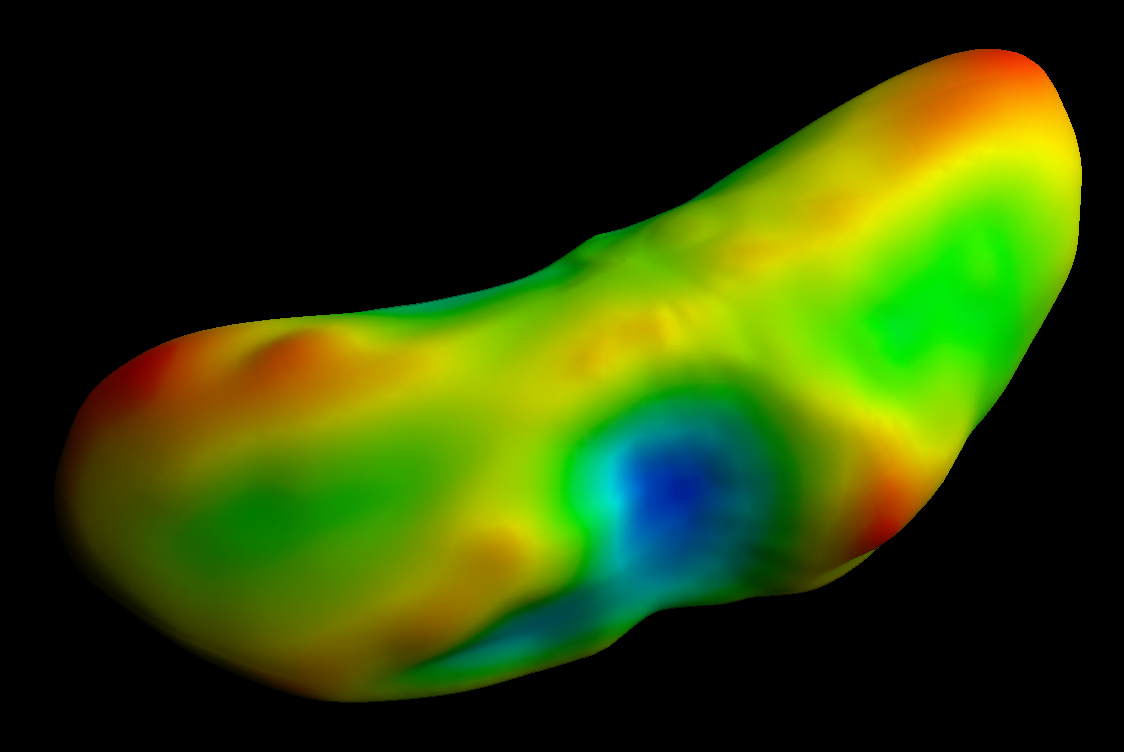

The Ups and Downs of Eros

While NEAR Shoemaker does not directly measure gravity on Eros’ surface, the spacecraft gathers other data that allow scientists to infer this measurement. Radio tracking has been analyzed to determine the asteroid’s gravitational “pull” on the orbiting spacecraft. The many images of the asteroid, plus range measurements from the laser altimeter, measure the body’s shape. Comparisons of the shape with the gravitational pull felt by the spacecraft from different parts of its orbit show that the density of the interior must be nearly uniform.

The asteroid’s shape, density and spin combine to create a bizarre pattern of what is “uphill” and “downhill.” In this view, a map of “gravitational topography” has been painted onto a shape model. Red areas are “uphill” and blue areas are “downhill.” A ball dropped onto one of the red spots would try to roll across the nearest green area to the nearest blue area.

Built and managed by The Johns Hopkins University Applied Physics Laboratory, Laurel, Maryland, NEAR was the first spacecraft launched in NASA’s Discovery Program of low-cost, small-scale planetary missions. See the NEAR web page at http://near.jhuapl.edu/ for more details.

Credit: NASA/JPL/JHUAPL